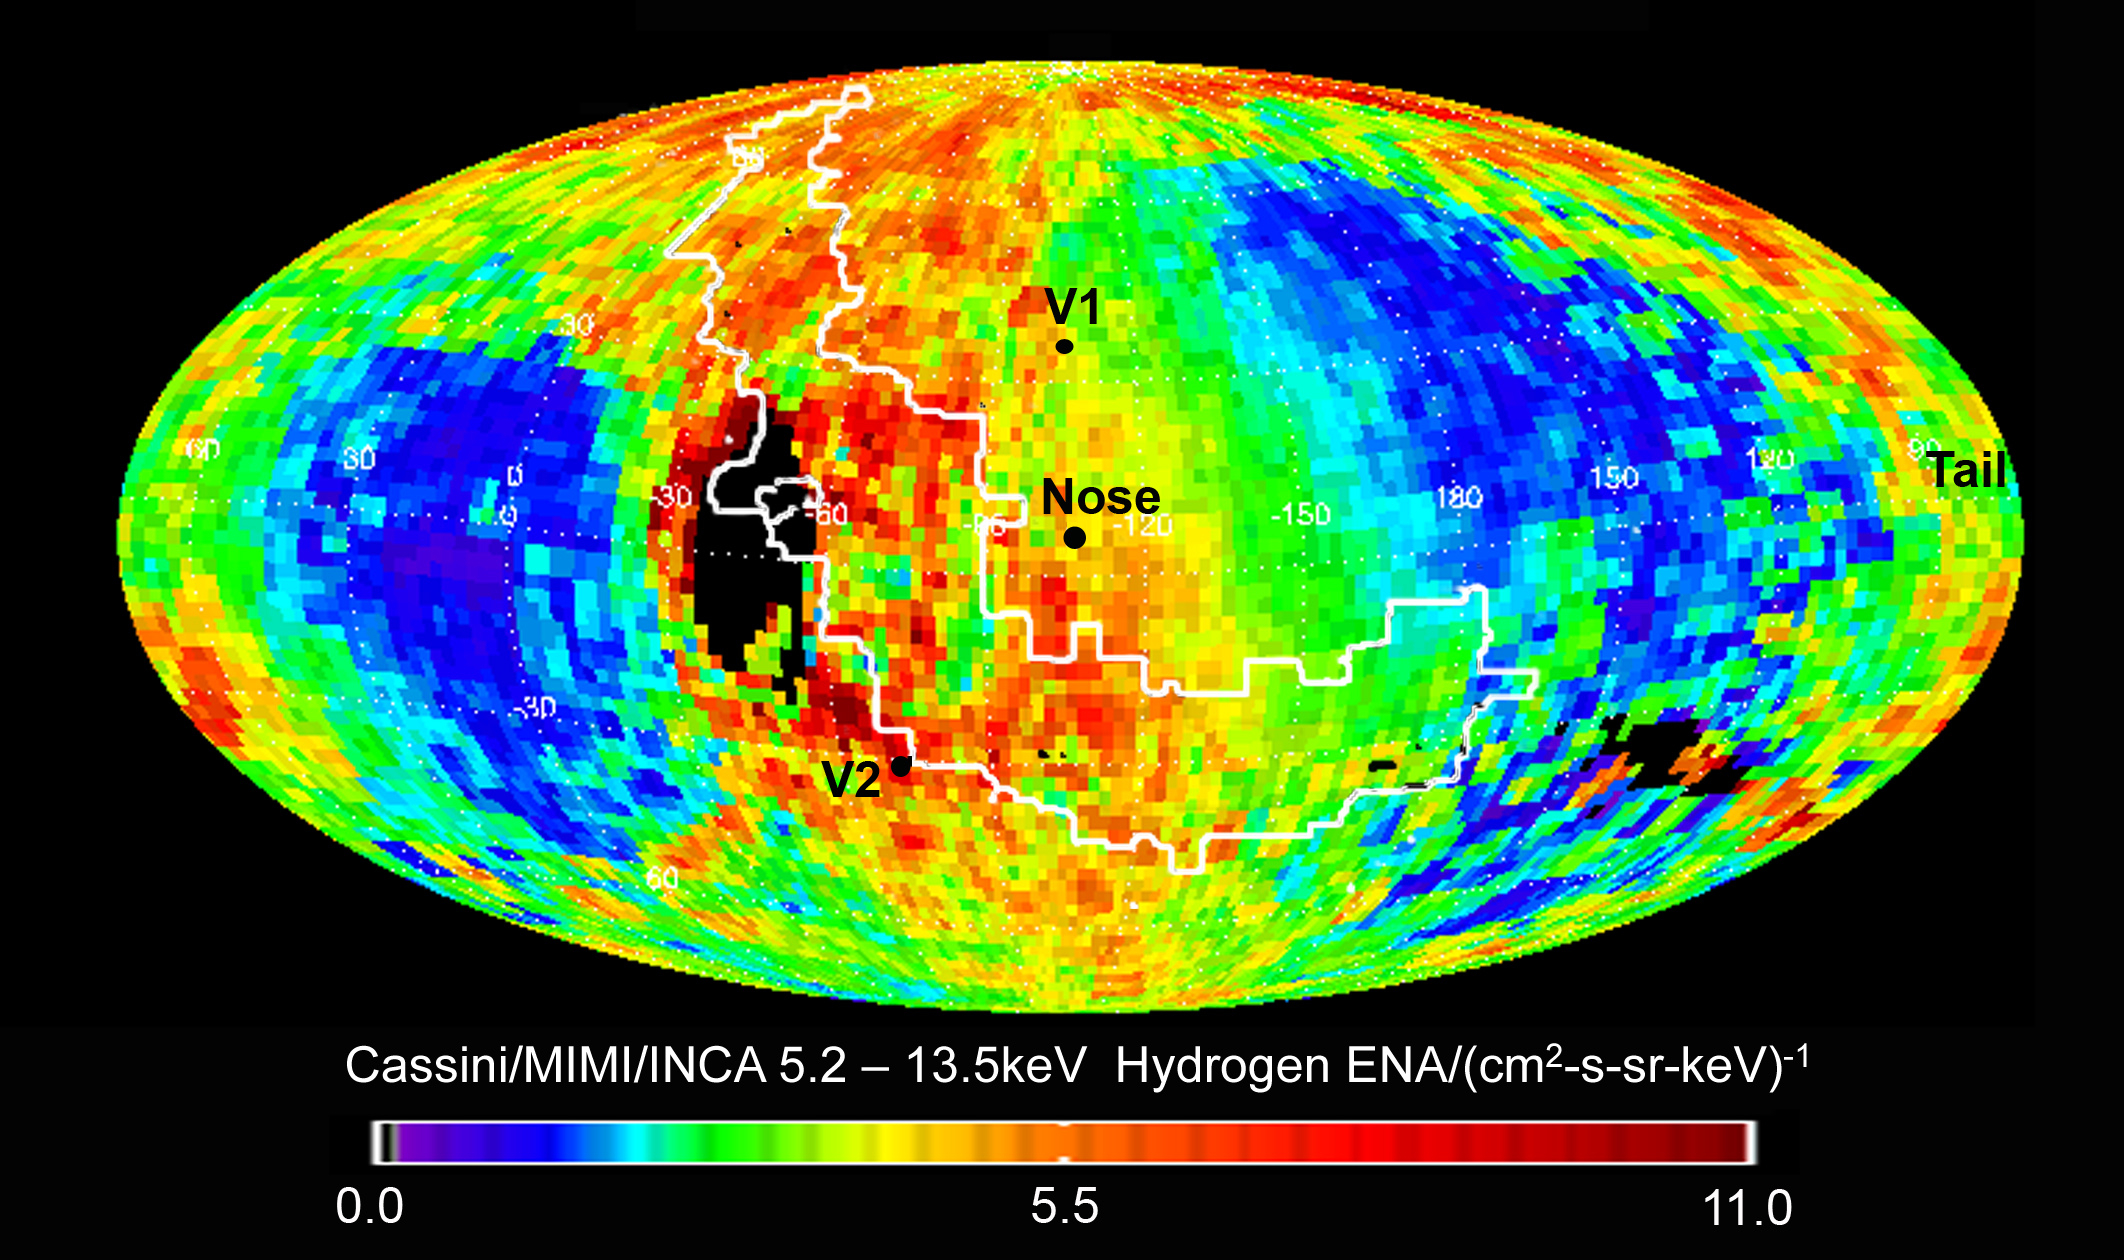

Mapping the Heliosphere

Data from NASA’s Cassini spacecraft have enabled scientists to create this map of the heliosphere, the bubble of charged particles around our sun.

Charged particles stream out from our sun in a phenomenon known as solar wind. The solar wind interacts with the matter between stars, which is known as the interstellar medium. The mingling of interstellar medium and solar wind creates particles called energetic neutral atoms, which stream back towards the sun.

The ion and neutral camera on Cassini’s magnetospheric imaging instrument detects energetic neutral atoms. This map shows those in the range of 5,200 to 13,500 electron volts. The regions with the highest intensity of particles are red and those with the lowest intensity of particles are blue.

Cassini detects a different spectrum of energetic neutral atoms than NASA’s Interstellar Boundary Explorer (IBEX) does. The IBEX images show lower-energy particles. NASA’s Voyager mission collects data on energetic ions in the region that is the source of the energetic neutral atoms.

The area where IBEX found a ribbon of high-intensity particles is outlined in white. The locations of Voyager 1 and Voyager 2 are indicated with the labels “V1” and “V2.” The label “nose” indicates the direction that our solar system is traveling through the interstellar medium. The label “tail” indicates the region in the direction opposite the nose.

The Cassini-Huygens mission is a cooperative project of NASA, the European Space Agency and the Italian Space Agency. NASA’s Jet Propulsion Laboratory, a division of the California Institute of Technology in Pasadena, Calif. manages the mission for NASA’s Science Mission Directorate, Washington, D.C. The Cassini orbiter was designed, developed and assembled at JPL. The magnetospheric imaging team is based at the Johns Hopkins University Applied Physics Laboratory, Laurel, Md.

The Voyagers were also built by JPL, which continues to operate both spacecraft.

Credit: NASA/JPL/JHUAPL